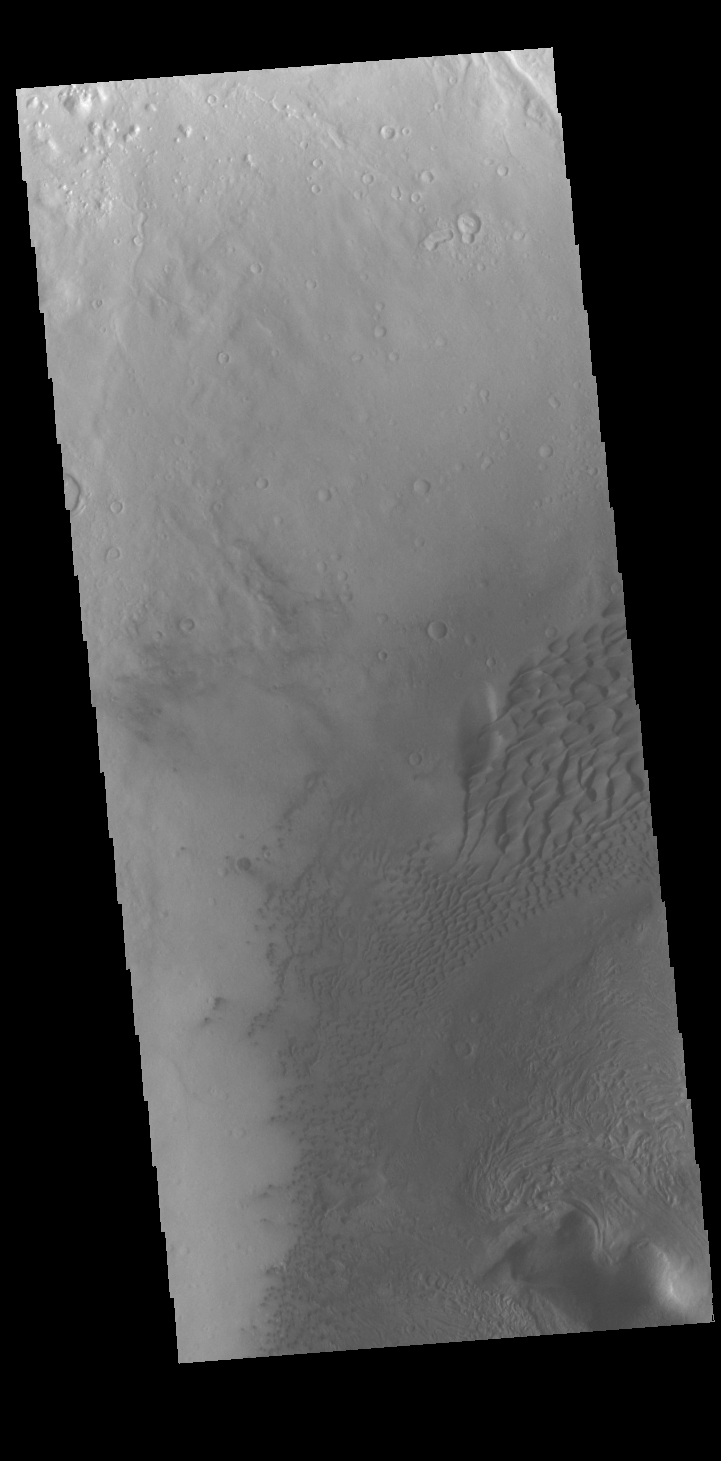

Moreux Crater Dunes

Today’s VIS image shows part of the floor of Moreux Crater. Sand dunes are found in this region of the crater floor. Moreux Crater is located on the northern margin of Terra Sabaea.

Credit: NASA/JPL-Caltech/ASU